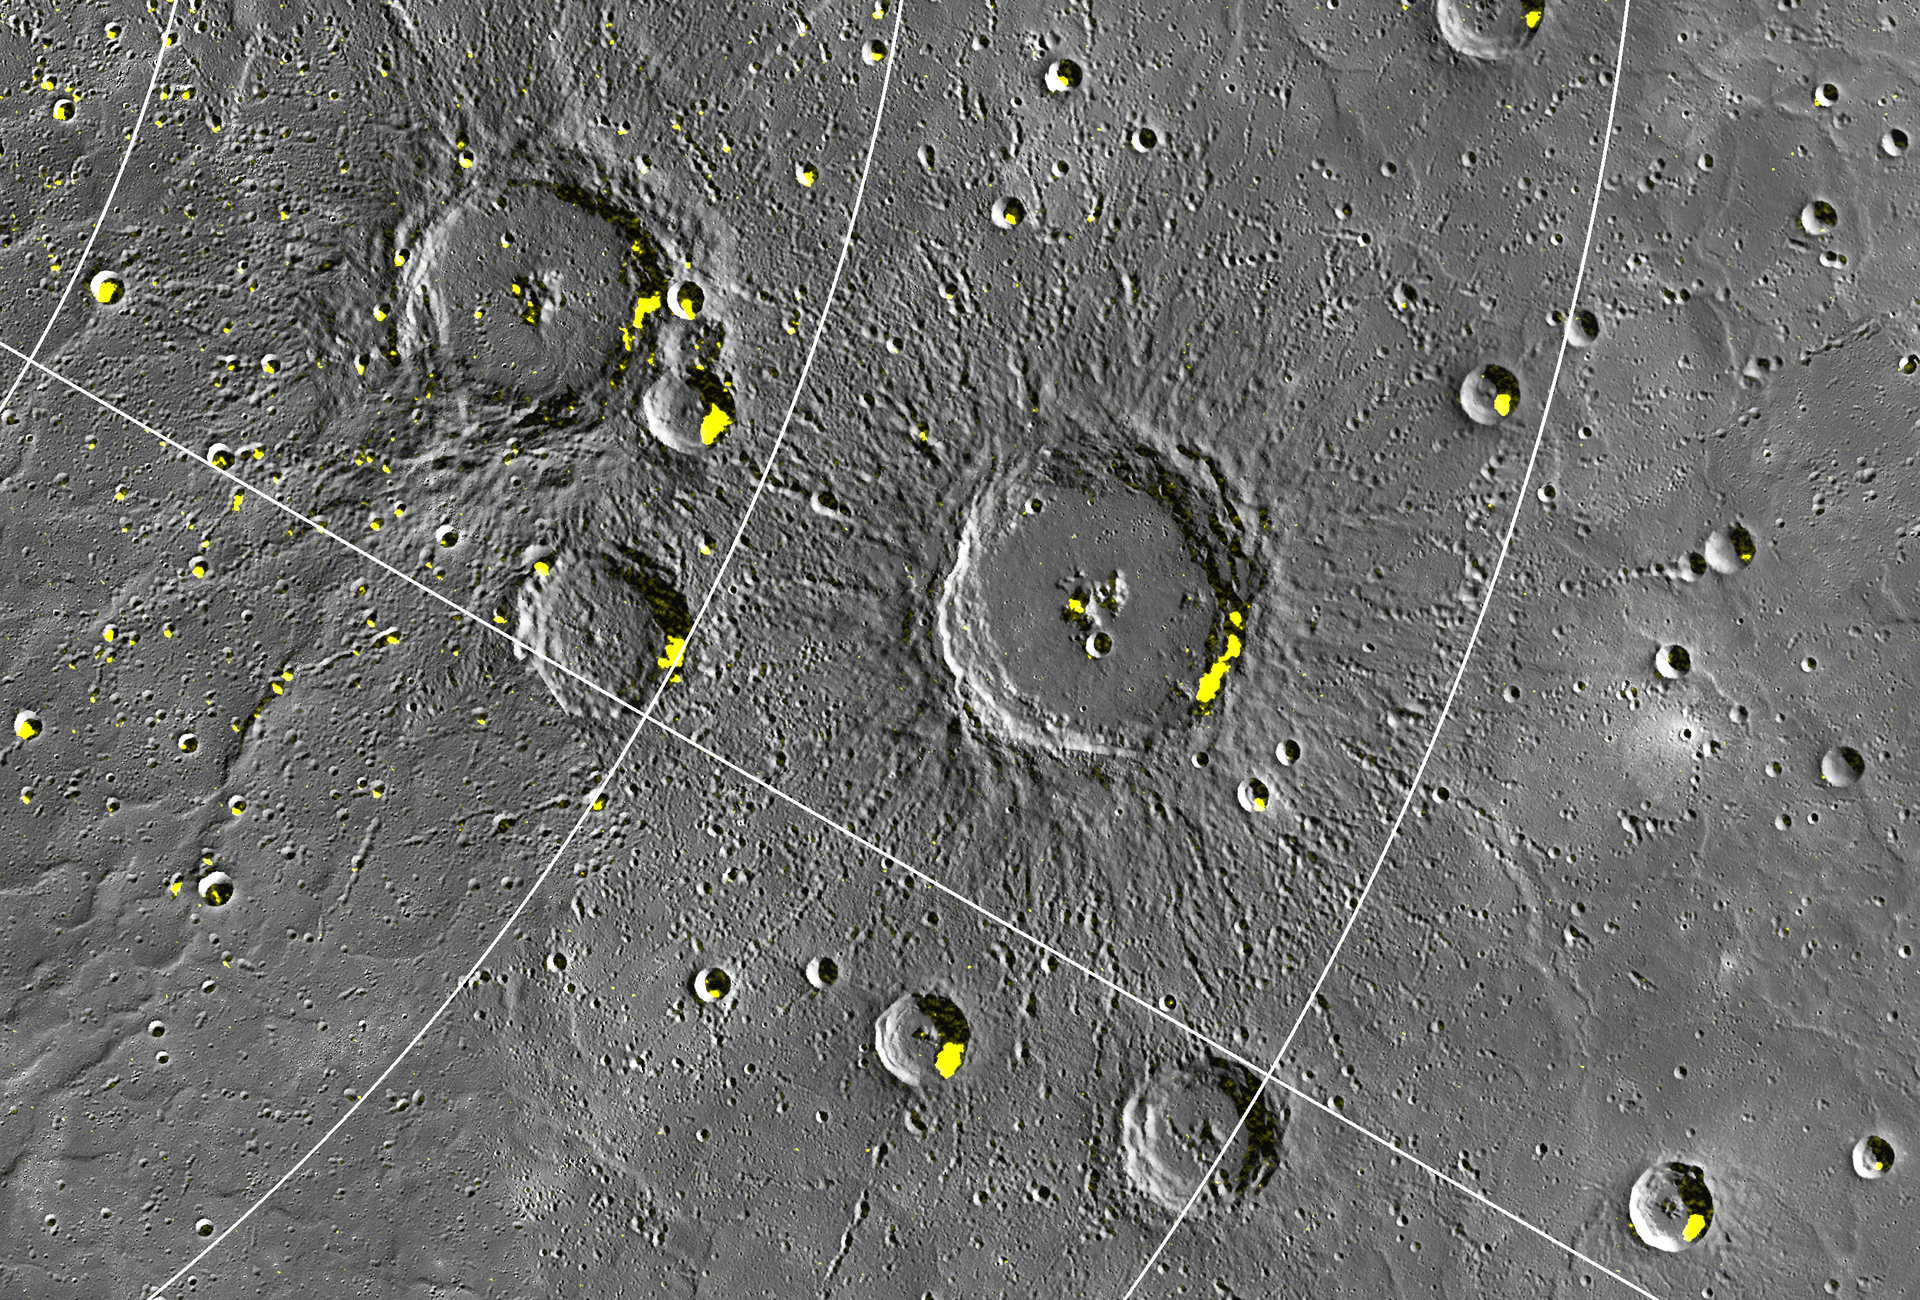

Close-up of Craters Hosting Radar-bright Deposits

MESSENGER’s highly eccentric orbit, which passes low over Mercury’s north polar region, enables higher-resolution views of Mercury’s surface in the north than in the south. Shown here is a subset of this image; the large 100-km diameter crater in the center is located at 72.5° N, 67.4° E and was recently named Stieglitz, for the American photographer Alfred Stieglitz. Of particular note are the craters hosting radar-bright features at low latitudes, extending southward to 67° N, and the many small craters that host radar-bright deposits. Low-latitude and small craters provide thermally challenging environments for water ice to persist. A thin (few tens of centimeters thick) layer of insulation is likely required to cover and to lower the temperature of these deposits if they are water ice. However, the smallest craters and the lowest-latitude locations may prove a challenge for water ice stability over extended periods of geologic time even with such cover.

Instrument: Wide Angle Camera (WAC) of the Mercury Dual Imaging System (MDIS)

The MESSENGER spacecraft is the first ever to orbit the planet Mercury, and the spacecraft’s seven scientific instruments and radio science investigation are unraveling the history and evolution of the Solar System’s innermost planet. Visit the Why Mercury? section of this website to learn more about the key science questions that the MESSENGER mission is addressing. During the one-year primary mission, MDIS acquired 88,746 images and extensive other data sets. MESSENGER is now in a year-long extended mission, during which plans call for the acquisition of more than 80,000 additional images to support MESSENGER’s science goals.

These images are from MESSENGER, a NASA Discovery mission to conduct the first orbital study of the innermost planet, Mercury. For information regarding the use of images, see the MESSENGER image use policy.

Credit: NASA/Johns Hopkins University Applied Physics Laboratory/Carnegie Institution of Washington